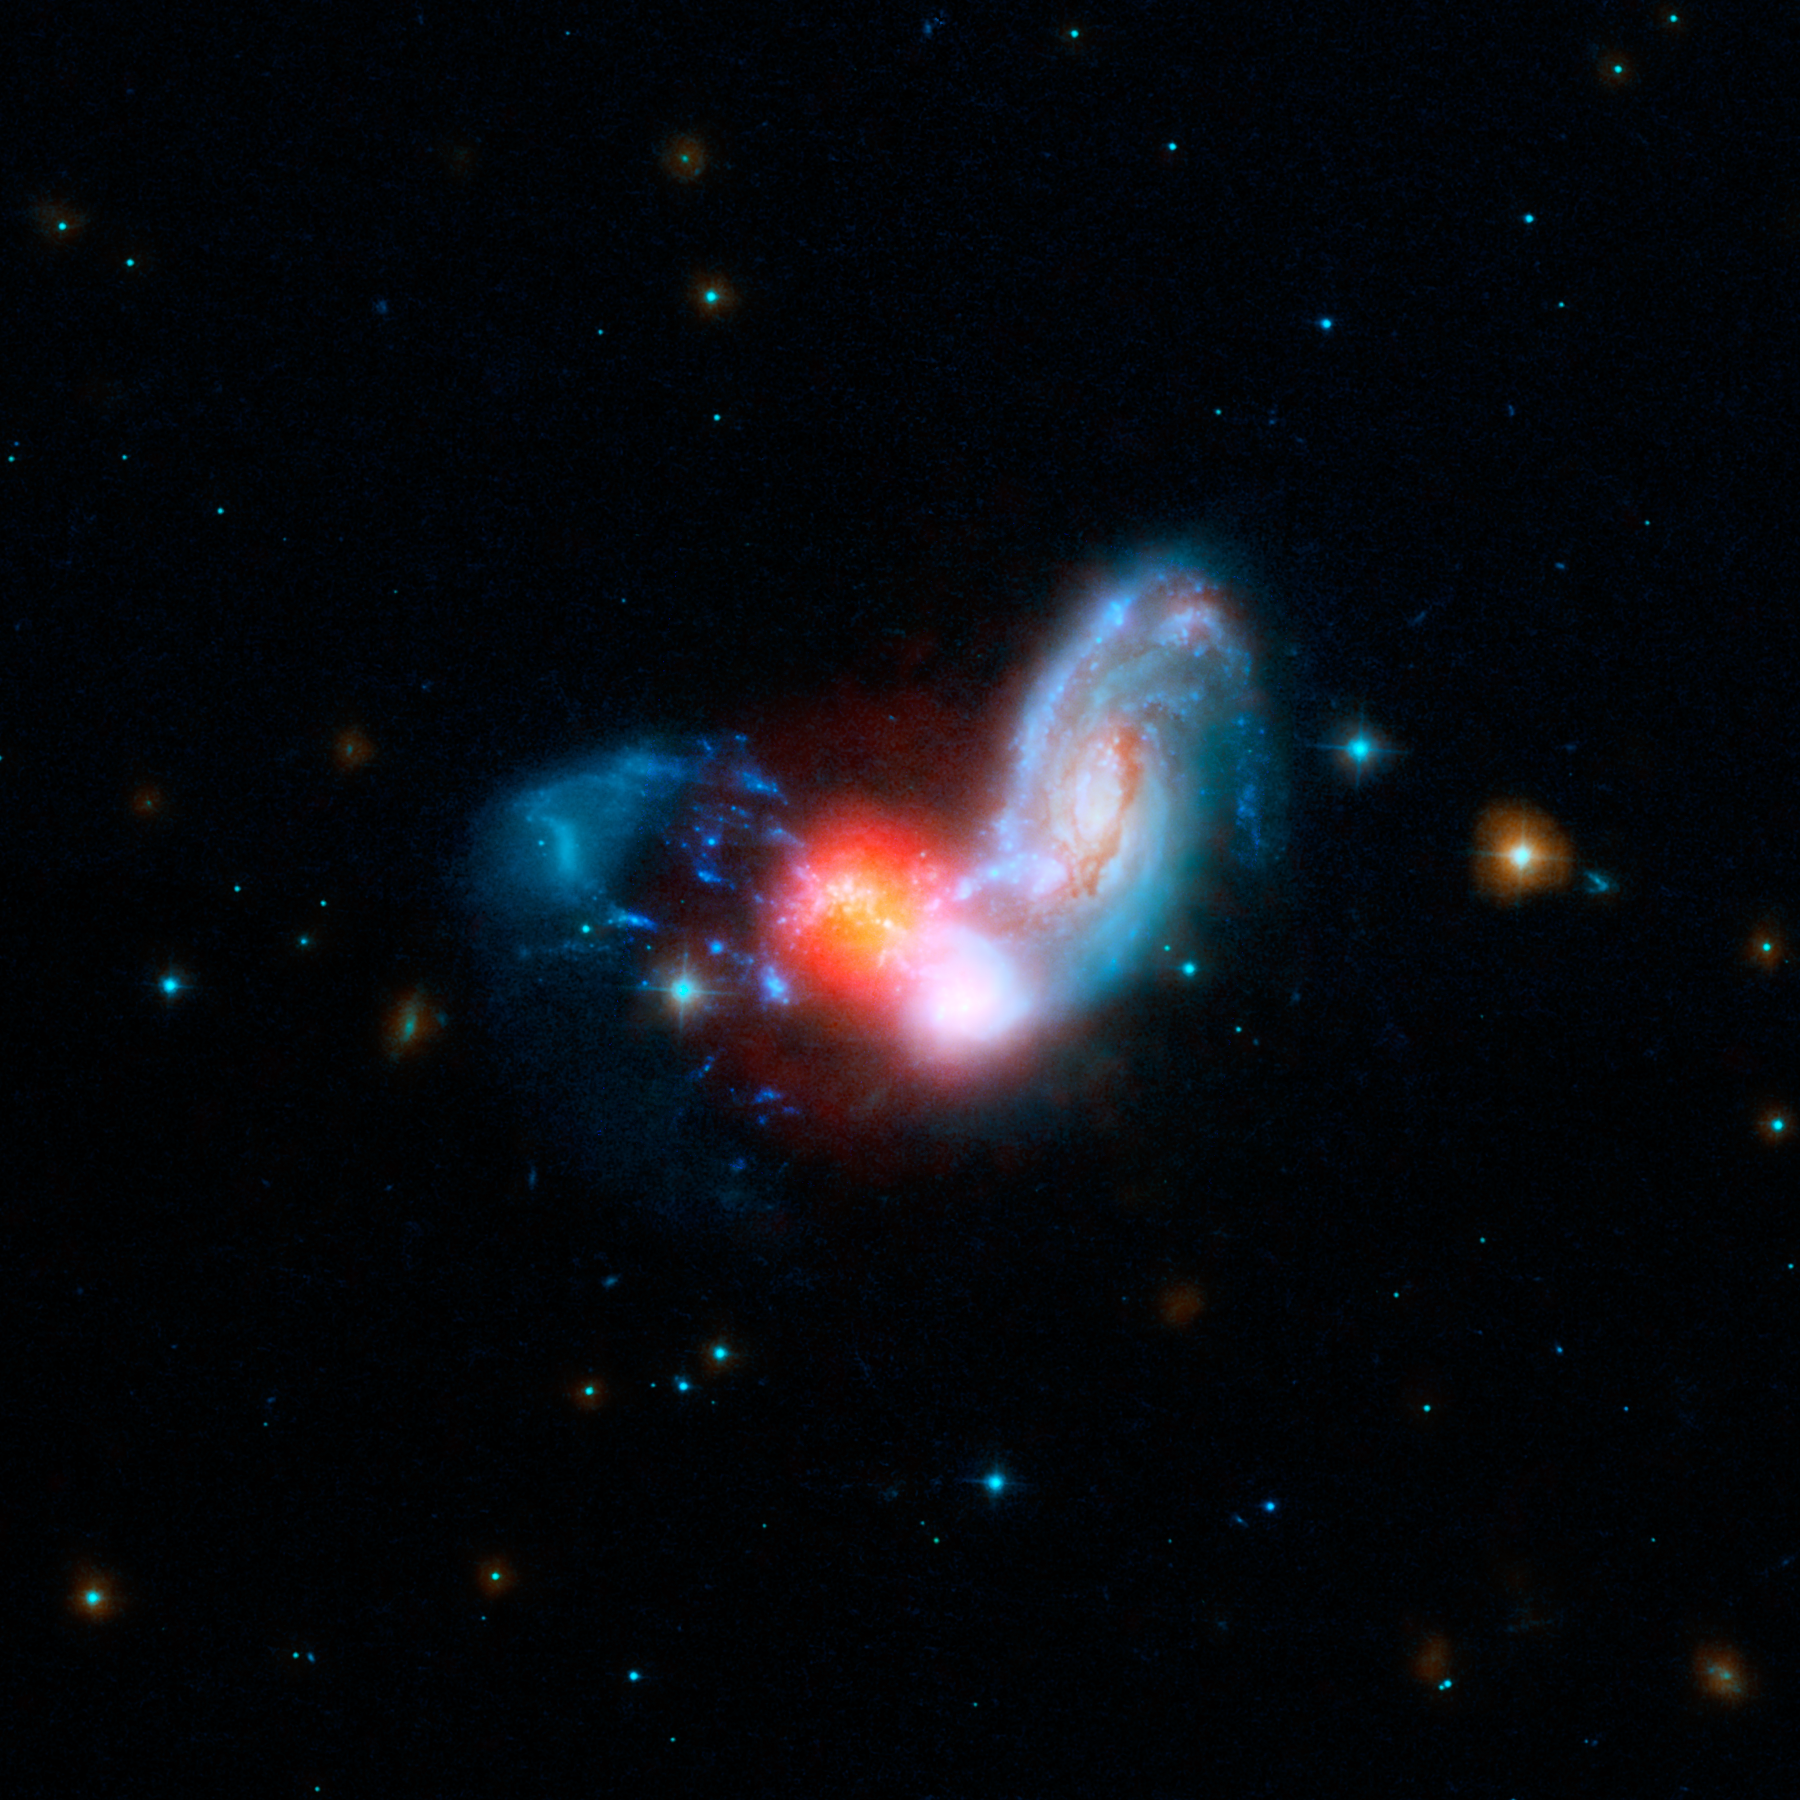

Shrouded Starburst in the Galaxy Merger II Zw 096

A brilliant burst of star formation is revealed in this image combining observations from NASA's Spitzer and Hubble Space Telescopes. The collision of two spiral galaxies, has triggered this luminous starburst, the brightest ever seen taking place far away from the centers, or nuclei, of merging galaxies.

The merging galaxies, known collectively as II Zw 096, can be clearly seen at shorter wavelengths of light from Hubble. Light spanning the far-ultraviolet through the near-infrared is rendered in blue hues.

The real action in this galactic train wreck jumps out in Spitzer's mid-infrared view, represented in red. The brightest glow is from a tiny region which may be as small as 700 light-years across - just a tiny portion of the full 50,000 light-year extent of II Zw 096. This region blasts out 80 percent of the infrared light from this galactic tumult. The surrounding shroud of dust renders the stars here nearly invisible in other wavelengths of light.

Researchers were surprised to see such a brilliant infrared glow in an area so far offset from the center of the merging spiral galaxy. Starbursts are often found crammed into the very centers of merging galaxies, but this is the brightest starburst ever seen outside a galaxy's nucleus. Based on Spitzer data, researchers estimate the starburst is cranking out stars at the breakneck pace of around 100 solar masses, or masses of our Sun, per year.

In this combined image, Hubble's far-ultraviolet and visible light at wavelengths of 0.15 and 0.44 microns is shown as blue, and the near infrared light at 0.9 microns is cyan. Spitzer's infrared light at 4.5 microns is represented by orange, and the mid-infrared light at 8.0 and 24 microns is red.

Credit: NASA/JPL-Caltech/STScI/H. Inami (SSC/Caltech)